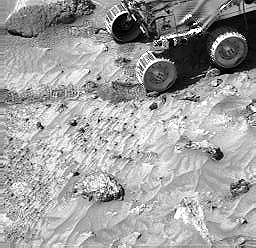

Pebbles and Cobbles at MPF Site

Pebbles are seen in lander images, along with cobbles. For example, in this picture, we see the same pebbles that were visible in the Sojourner rover image of the “Cabbage Patch” (PIA00984). In addition, a cobble within the rock “Lamb” (upper left) is apparent. This indicates that Lamb may be a conglomerate (Lamb is 0.32 m x 0.15 m).

Mars Pathfinder is the second in NASA’s Discovery program of low-cost spacecraft with highly focused science goals. The Jet Propulsion Laboratory, Pasadena, CA, developed and manages the Mars Pathfinder mission for NASA’s Office of Space Science, Washington, D.C. JPL is a division of the California Institute of Technology (Caltech). The Imager for Mars Pathfinder (IMP) was developed by the University of Arizona Lunar and Planetary Laboratory under contract to JPL. Peter Smith is the Principal Investigator.

Photojournal note: Sojourner spent 83 days of a planned seven-day mission exploring the Martian terrain, acquiring images, and taking chemical, atmospheric and other measurements. The final data transmission received from Pathfinder was at 10:23 UTC on September 27, 1997. Although mission managers tried to restore full communications during the following five months, the successful mission was terminated on March 10, 1998.

Credit: NASA/JPL/USGS